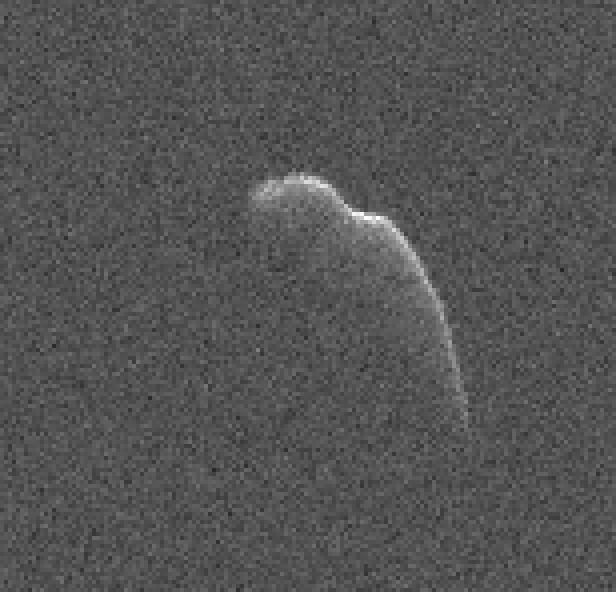

Radar Image of ‘Christmas Eve’ Asteroid 2003 SD2020

This image of an asteroid that is at least 3,600 feet (1,100 meters) long was taken on Dec. 17, 2015, by scientists using NASA’s 230-foot (70-meter) DSS-14 antenna at Goldstone, California. This asteroid, named 2003 SD2020, will safely fly past Earth on Thursday, Dec. 24, at a distance of 6.8 million miles (11 million kilometers).

At the time this image was taken, the asteroid was about 7.3 million miles (12 million kilometers) from Earth. In 2018, this asteroid will fly past Earth at a distance of 1.8 million miles (2.8 million kilometers).

Credit: NASA/JPL-Caltech/GSSR